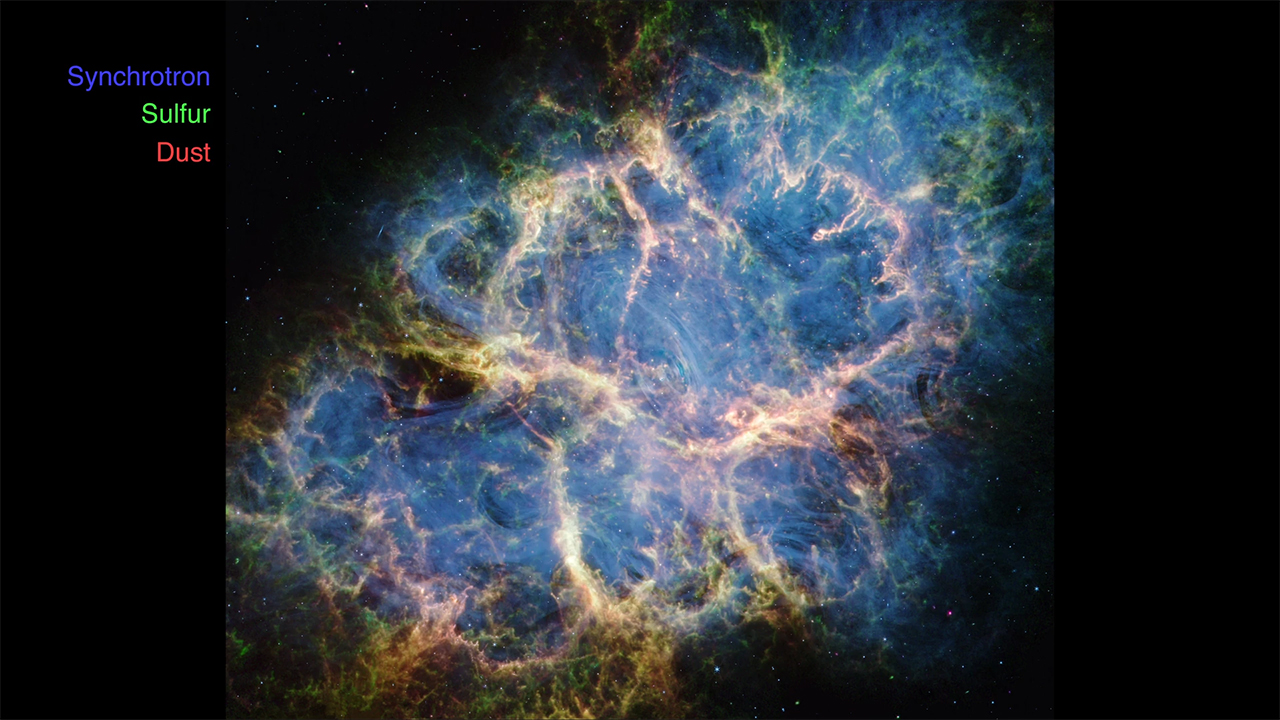

Crab Nebula Deconstructed

This video shows the different major components that compose the Crab Nebula as observed by the James Webb Space Telescope. Despite decades of study, this supernova remnant continues to puzzle astronomers as they seek to understand what kind of progenitor star and explosion produced this dynamic environment.

A team of scientists used the telescope’s MIRI (Mid-Infrared Instrument) and NIRCam (Near-Infrared Camera) to dissect the nebula’s structure and obtain exceptionally accurate data. Start with a colorful composite image of the Crab Nebula, before viewing some of the major building blocks in isolation: the synchrotron emission (colored blue), dust (magenta), and doubly ionized sulfur (green).

The ghostly synchrotron emission resembles blue wisps of smoke, and is brightest toward the remnant’s center. Thin blue ribbons trace the magnetic field lines created by the Crab’s pulsar heart — a rapidly rotating neutron star.

Dust, represented as fluffy magenta material, forms a cage-like structure that is confined to the interior filaments. Clumps and knots of dust are also dispersed throughout the Crab’s interior.

Doubly ionized sulfur (sulfur III) is shown in green. Though broadly similar to the magenta dust emission map, the distribution of the doubly ionized sulfur is more extended towards the lower left and right portions of the image. Regions where dust and doubly ionized sulfur overlap are yellow-white in the full-color image. This is most notable toward the center where mottled filaments form large loop-like structures.

Credit: Image: NASA, ESA, CSA, STScI, Tea Temim (Princeton University); Video: Joseph DePasquale (STScI)